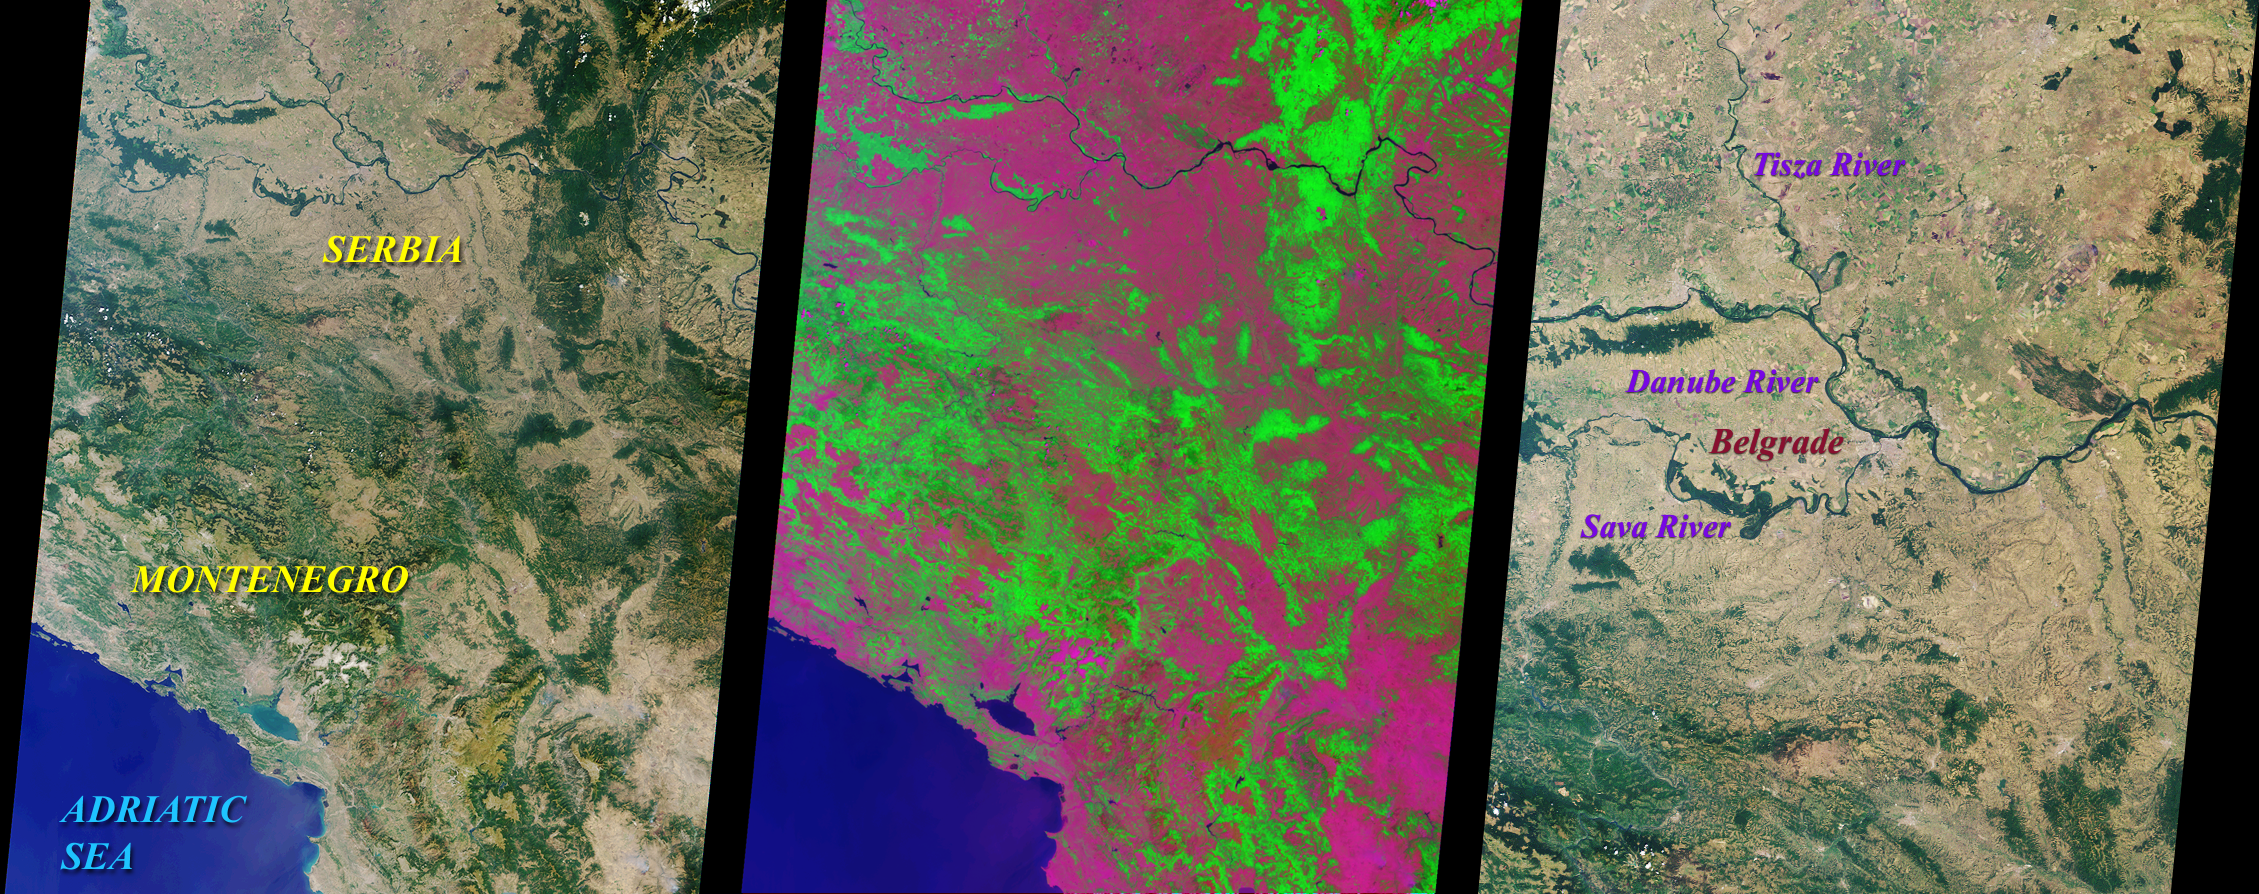

MISR Looks at Yugoslavia

These MISR nadir camera images of Yugoslavia were acquired on July 28, 2000 during Terra orbit 3248. On the left is a “true color” (blue, green, red) image. Vegetation, which covers much of the land area, appears green because chlorophyll molecules absorb more blue and red light than green light. An independent method of detecting vegetation is to use the ratio of brightness in the near-infrared, where vegetation is typically bright as a result of reflection from the plants’ cell walls, to the brightness in the red. In the middle “false color” image, this ratio has been substituted for the green band data, resulting in a representation that accentuates the land’s vegetation.

Yugoslavia is comprised of the Republics of Serbia and Montenegro. Serbia is over six times larger than Montenegro, and together they cover an area roughly comparable to the state of Kentucky. The northern part of Serbia contains fertile plains and a temperate continental climate, with gradual transitions between the seasons. Montenegro is more mountainous, and can experience heavy snowfall during the cold winters. About 10 kilometers from the Adriatic coast is Lake Skadar, the largest lake in the Balkans. Two-thirds of this lake belongs to Montenegro and one-third to Albania.

The image on the right is a higher resolution view of the region around the Yugoslavian capital city of Belgrade, highlighting some of the major rivers in the area. The international roads and railways passing through Yugoslavia’s river valleys constitute the shortest link between Western and Central Europe on the one side, and the Middle East, Asia, and Africa on the other. Hence the geopolitical importance of this country’s territory. The geopolitical changes throughout its history have put Yugoslavia in the worldwide spotlight, culminating most recently in a popular uprising and a newly elected government.

MISR was built and is managed by NASA’s Jet Propulsion Laboratory, Pasadena, CA, for NASA’s Office of Earth Science, Washington, DC. The Terra satellite is managed by NASA’s Goddard Space Flight Center, Greenbelt, MD. JPL is a division of the California Institute of Technology.

Credit: NASA/GSFC/JPL, MISR Team